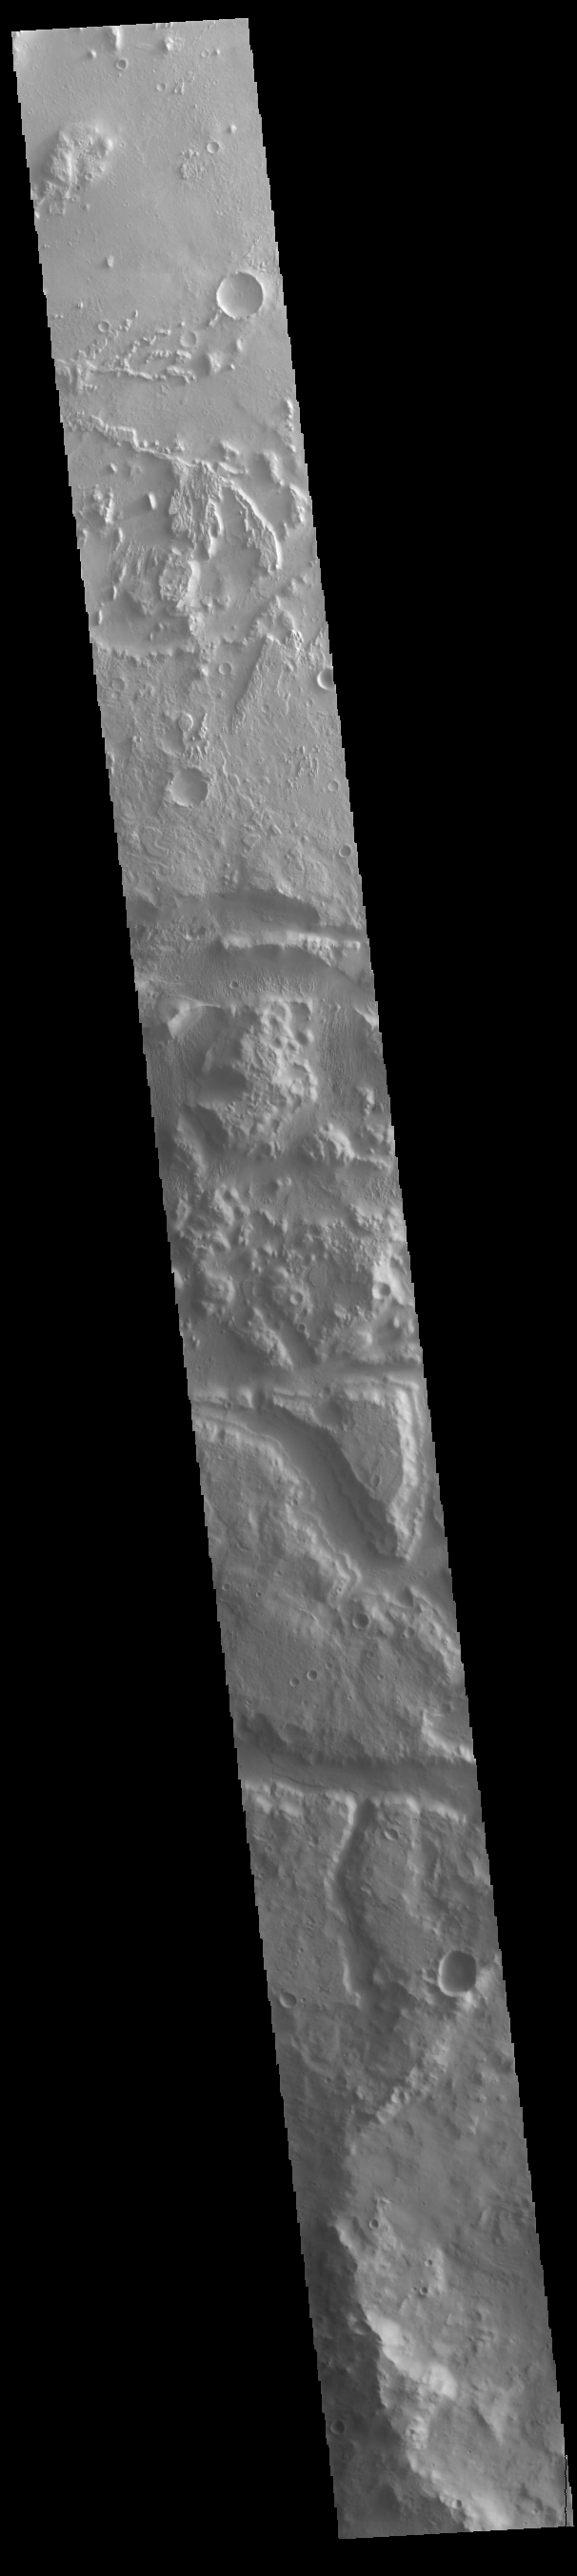

Wind Etching

Today’s VIS image crosses the boundary between Elysium Planitia (top) and Terra Cimmeria (bottom). This region of Elysium Planitia has been heavily eroded by winds scouring poor cemented surface materials over thousands of years.

Credit: NASA/JPL-Caltech/ASU